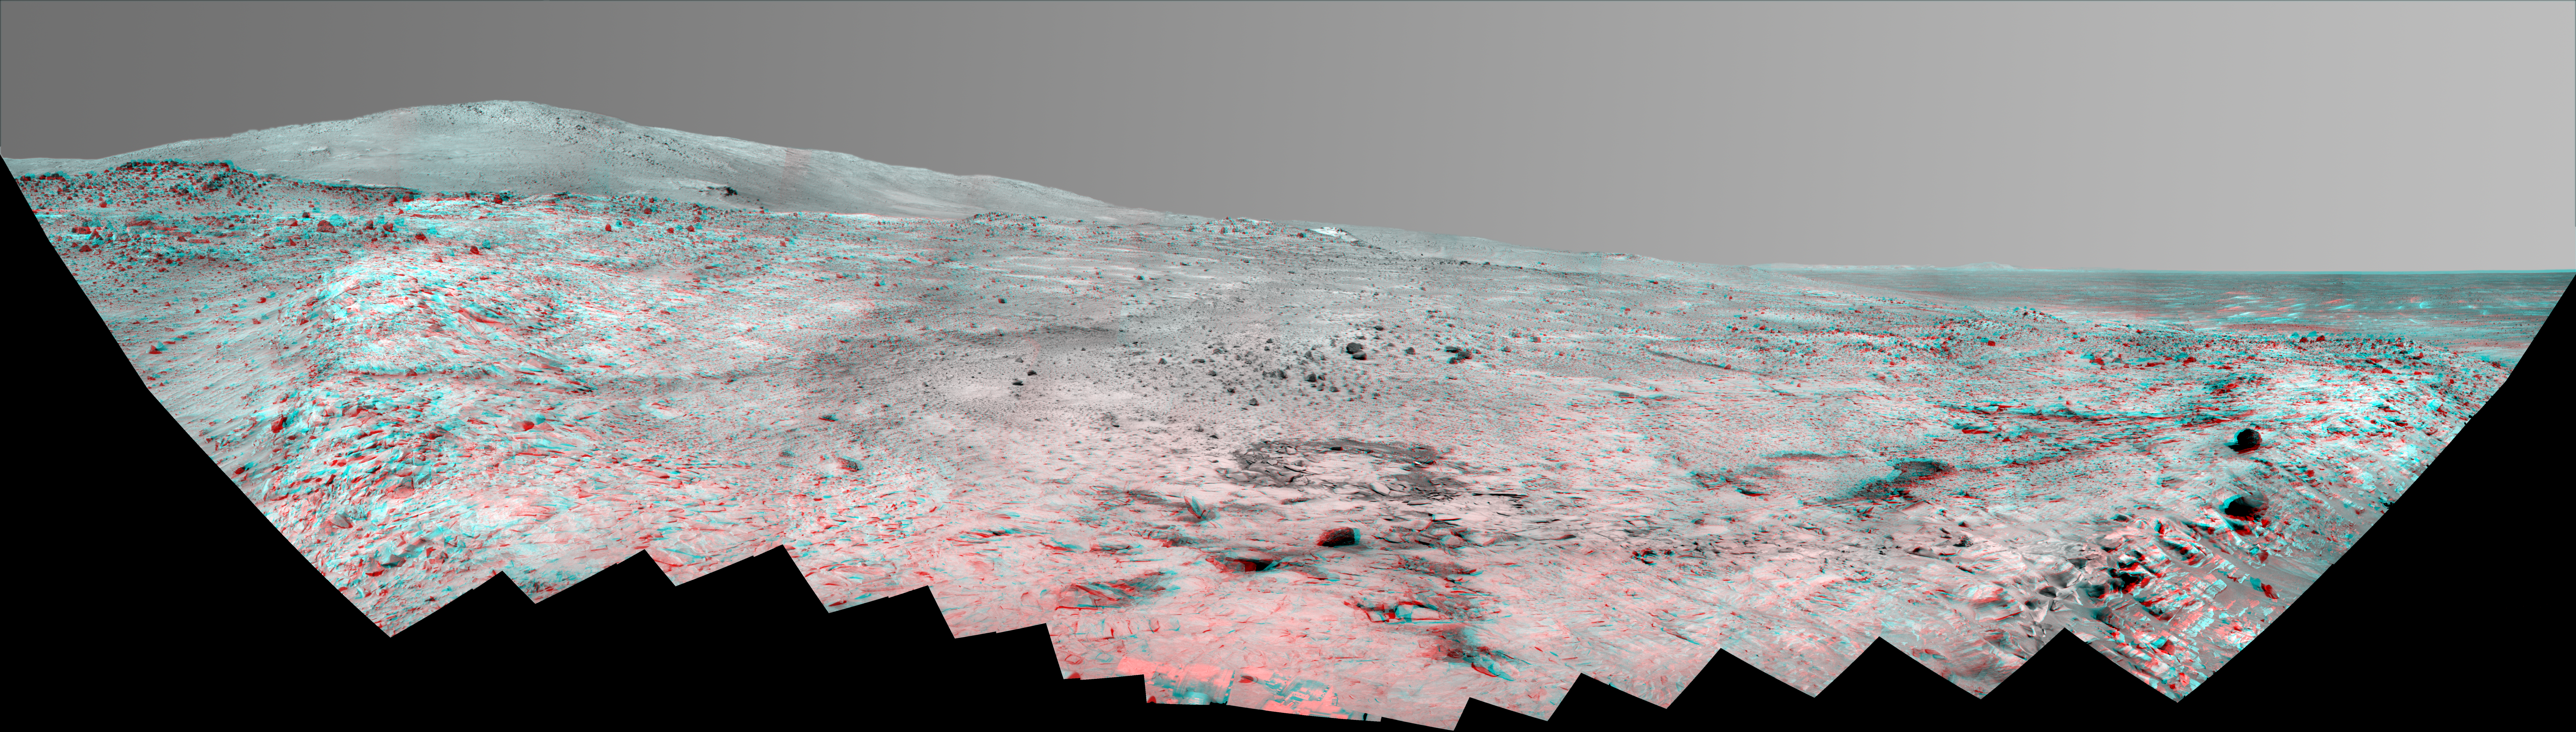

Southern Half of Spirit’s ‘Bonestell’ Panorama (Anaglyph)

This stereo, 180-degree panorama shows the southward vista from the location where Spirit is spending its third Martian winter inside Mars’ Gusev Crater. The rover’s overwintering location is on the northern edge of a low plateau informally called “Home Plate,” which is about 80 meters or 260 feet in diameter.

The view combines a stereo pair so that it appears three-dimensional when seen through blue-red glasses.

Spirit took the first of the images that are combined into this view during the mission’s 1,477th Martian day, or sol, (February 28, 2008) two weeks after the rover made its last move to reach the location where it would stop driving for the winter. Solar energy at Gusev Crater is so limited during the Martian winter that Spirit does not generate enough electricity to drive, nor even enough to take many images per day. The last frame for this mosaic was taken on Sol 1599 (July 2, 2008). The rover team plans for Spirit to finish taking images for the northern half of the scene during the Martian spring.

The northwestern edge of Home Plate is visible in the right foreground. The blockier, more sharply shadowed texture there is layered sandstone whose layering is tilted inward toward the edge of the Home Plate platform. A dark rock on top of Home Plate in that area is a porous volcanic basalt unlike rocks nearby. The northeastern edge of Home Plate is visible in the left foreground. Spirit first climbed onto Home Plate on that region, in early 2006.

Rover tracks from driving by Spirit are visible on Home plate in the center and right of the image. These were made during Spirit’s second exploration on top of the plateau, which began when Spirit climbed onto the southern edge of Home Plate in September, 2007.

In the center foreground, the turret of tools at the end of Spirit’s robotic arm appears in duplicate because the arm was repositioned between the days when the images making up that part of the mosaic were taken.

On the horizon, the highest point is “McCool Hill.” This is one of the seven larger hills in the Columbia Hills range. Home Plate is in the inner basin of the range, between McCool Hill to the south and “Husband Hill” to the north. To the right of McCool Hill, in the center of the image and closer to Home Plate, is a smaller hill capped with a light-toned outcrop. This hill is called “Von Braun,” and it is a possible destination the rover team has discussed for the next season of driving by Spirit, after the solar energy level increases in the Martian spring. The flat horizon in the right-hand portion of the panorama is the basaltic plain onto which Spirit landed on Jan. 4, 2004.

Credit: NASA/JPL/Cornell